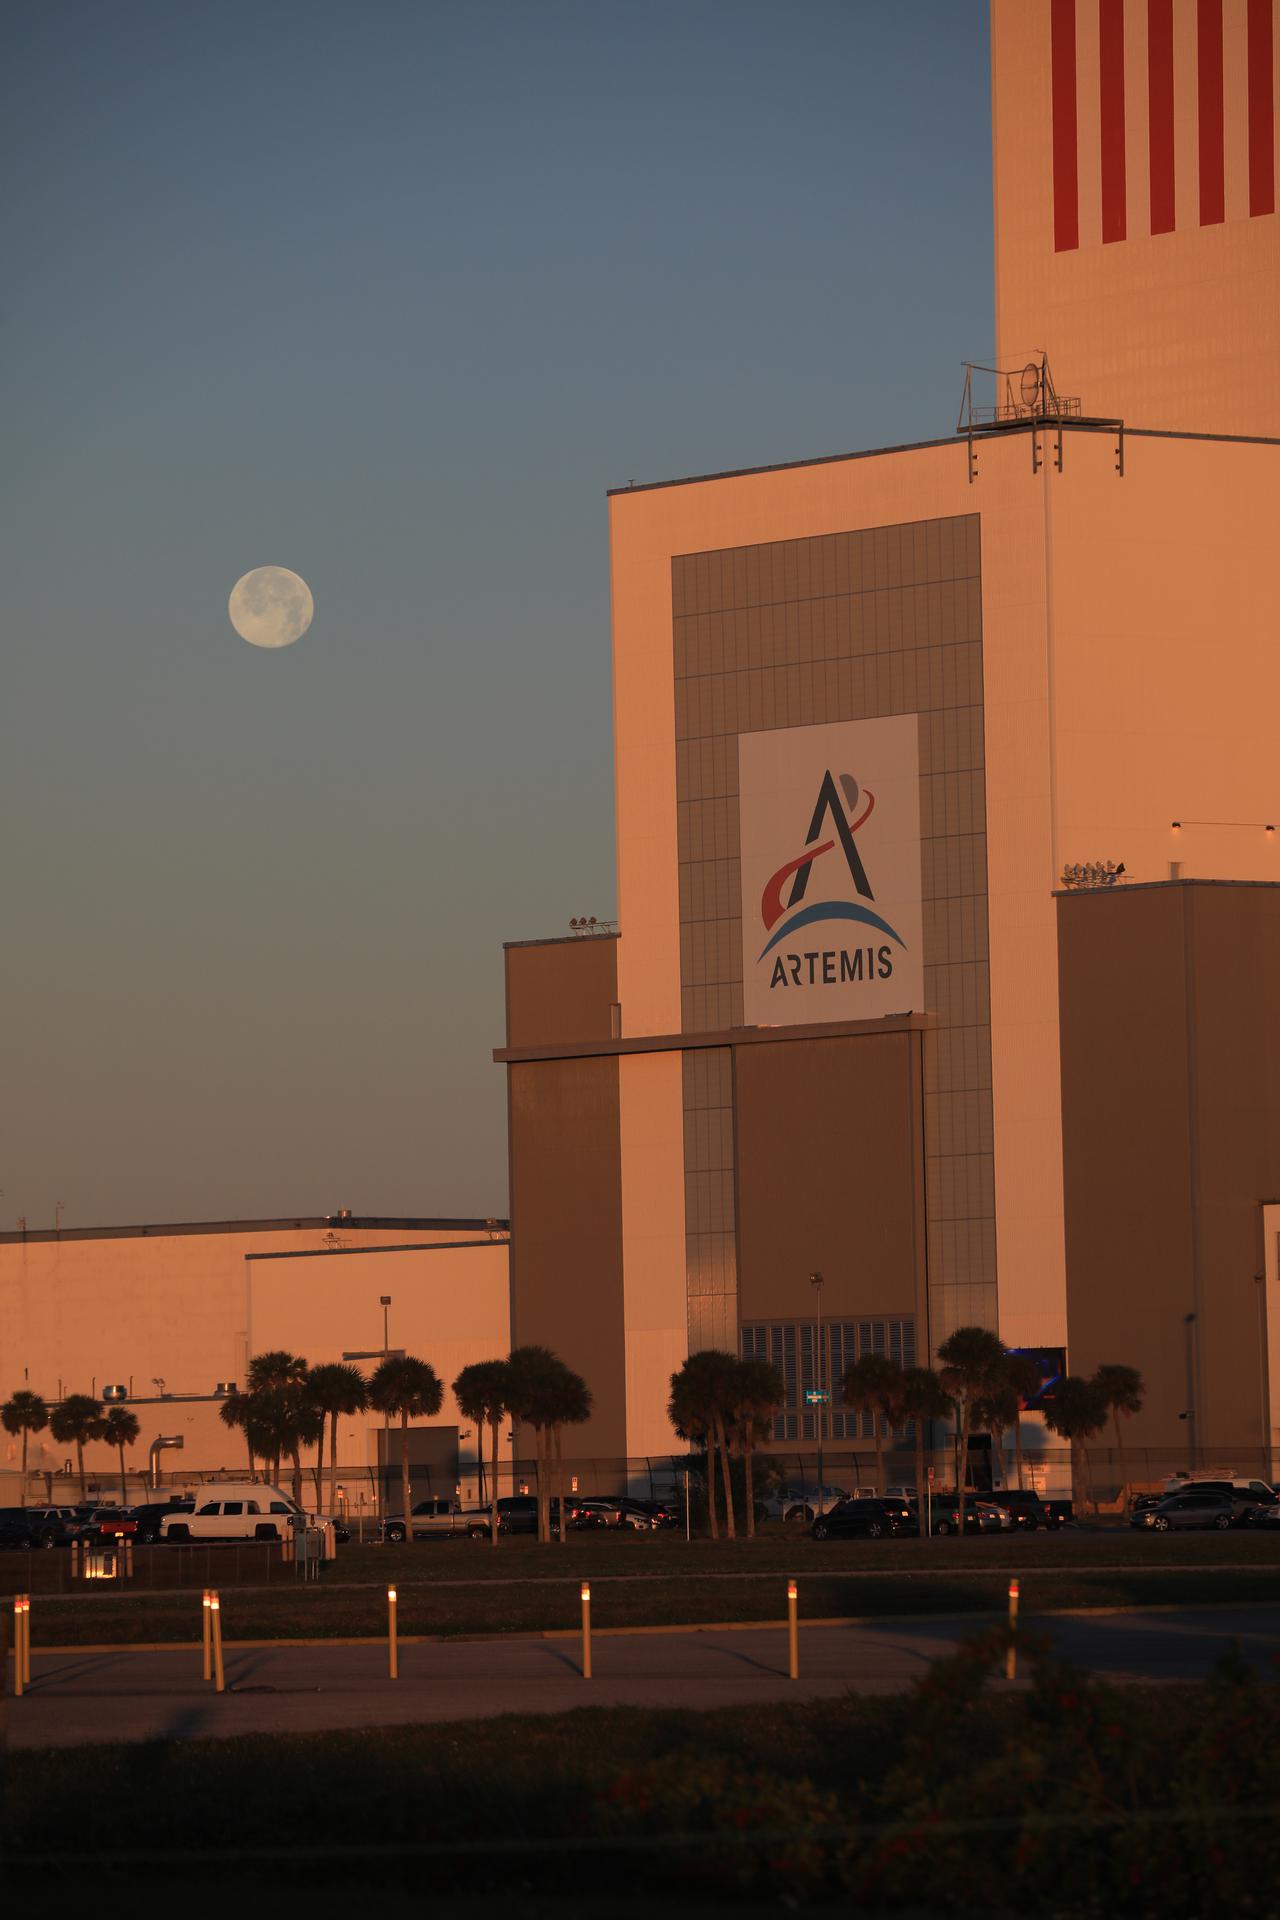

Creative Photography

A brilliant Moon serves as the backdrop in this view of the low bay entrance to the Vehicle Assembly Building at NASA’s Kennedy Space Center in Florida on Jan. 18, 2020. An Artemis banner is positioned over the entrance.

Credit: NASA/Ben Smegelsky